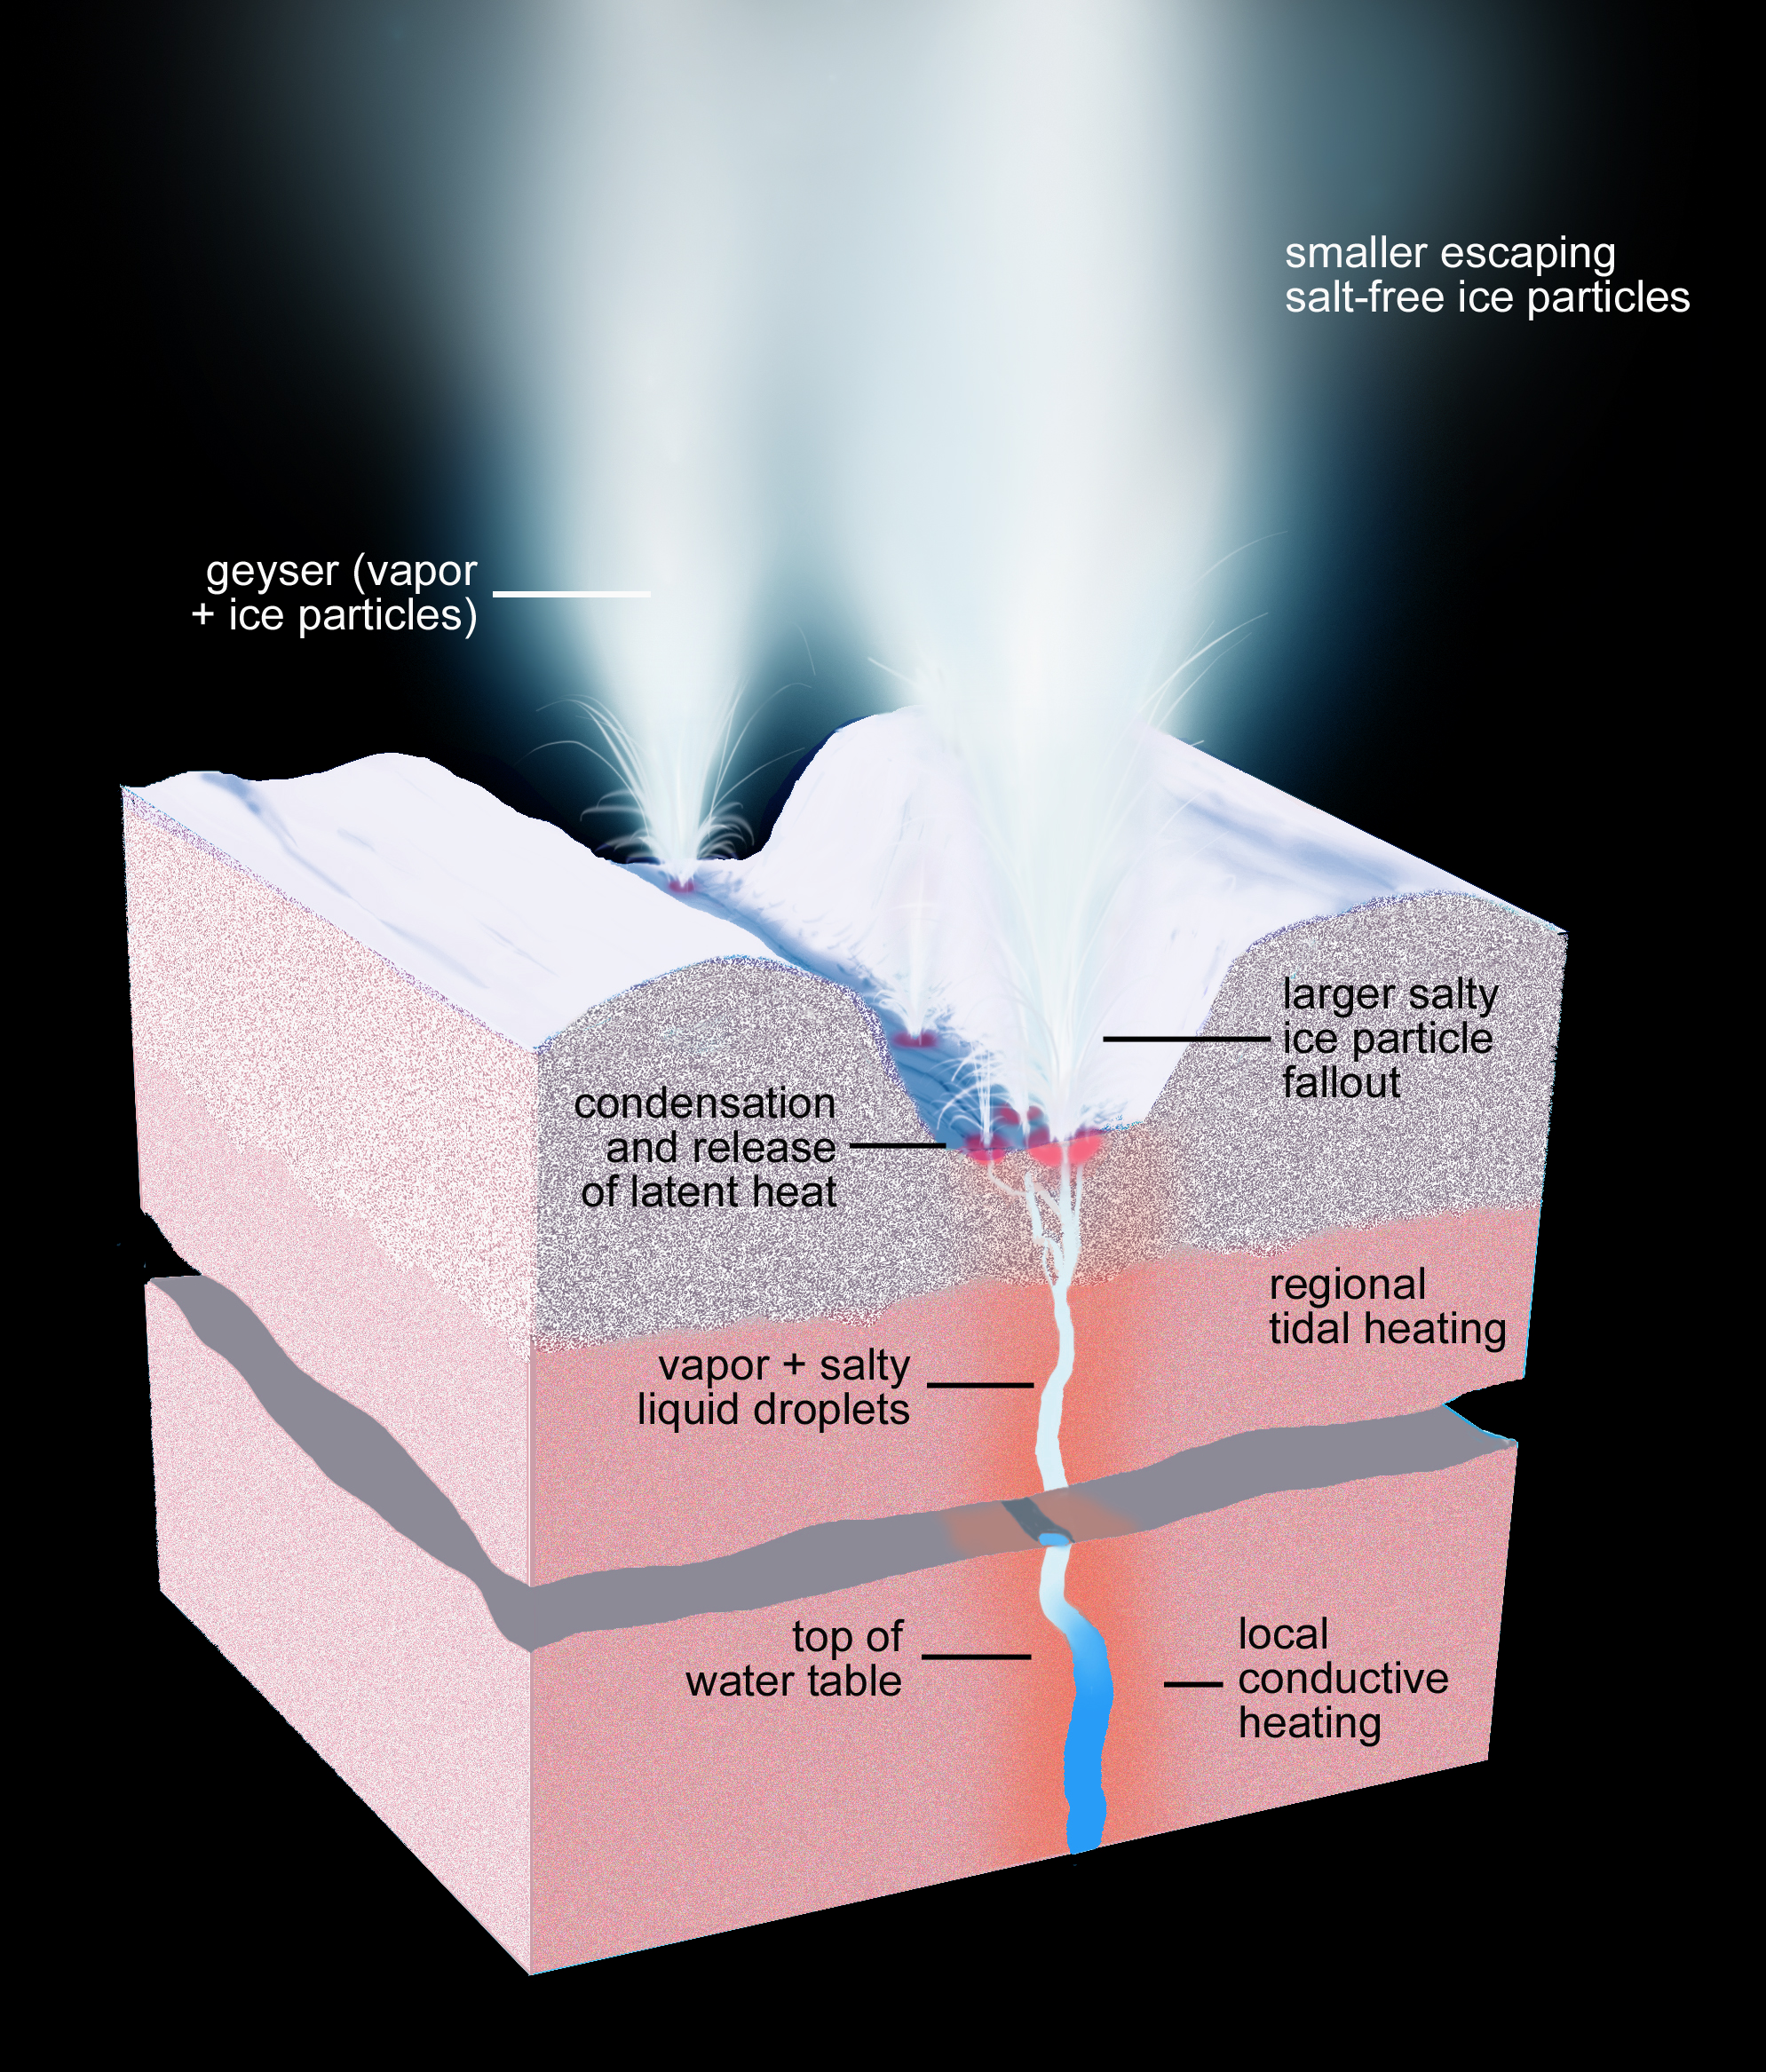

What Lies Beneath: Close Up View (Artist’s Concept)

This artist’s rendering shows a cross-section of the ice shell immediately beneath one of Enceladus’ geyser-active fractures, illustrating the physical and thermal structure and the processes ongoing below and at the surface. Narrow cracks extend upward from the sub-surface sea all the way to the surface, through both ductile and brittle layers of the ice shell (see PIA17190). Liquid water under pressure fills the cracks, keeping them open even through the ductile layer and providing a conduit for vapor and sea water to reach the near-surface. Other processes, such as volatile exsolution of gases, can drive vapor and water droplets all the way to the surface, forming geysers and condensing close to the surface, depositing latent heat. This heat is observed by Cassini’s long-wavelength infrared instruments as the small-scale hot spots (dozens of feet, or tens of meters, in size) surrounding each geyser.

The subsurface regions immediately surrounding the cracks bearing water and vapor are expected to be warm. Regional heating from tidal flexing is also expected to be present, but is so far undetected.

The illustration presents important new details of the geysering process as reported in a paper by Porco, DiNino, and Nimmo, and published in the online version of the Astronomical Journal in July 2014: http://dx.doi.org/10.1088/0004-6256/148/3/45.

A companion paper, by Nimmo et al. is available at: http://dx.doi.org/10.1088/0004-6256/148/3/46.

Artwork by Ron Miller.

The Cassini-Huygens mission is a cooperative project of NASA, the European Space Agency and the Italian Space Agency. NASA’s Jet Propulsion Laboratory, a division of the California Institute of Technology in Pasadena, manages the mission for NASA’s Science Mission Directorate, Washington. The Cassini orbiter and its two onboard cameras were designed, developed and assembled at JPL. The imaging operations center is based at the Space Science Institute in Boulder, Colorado.

Credit: NASA/JPL-Caltech/Space Science Institute